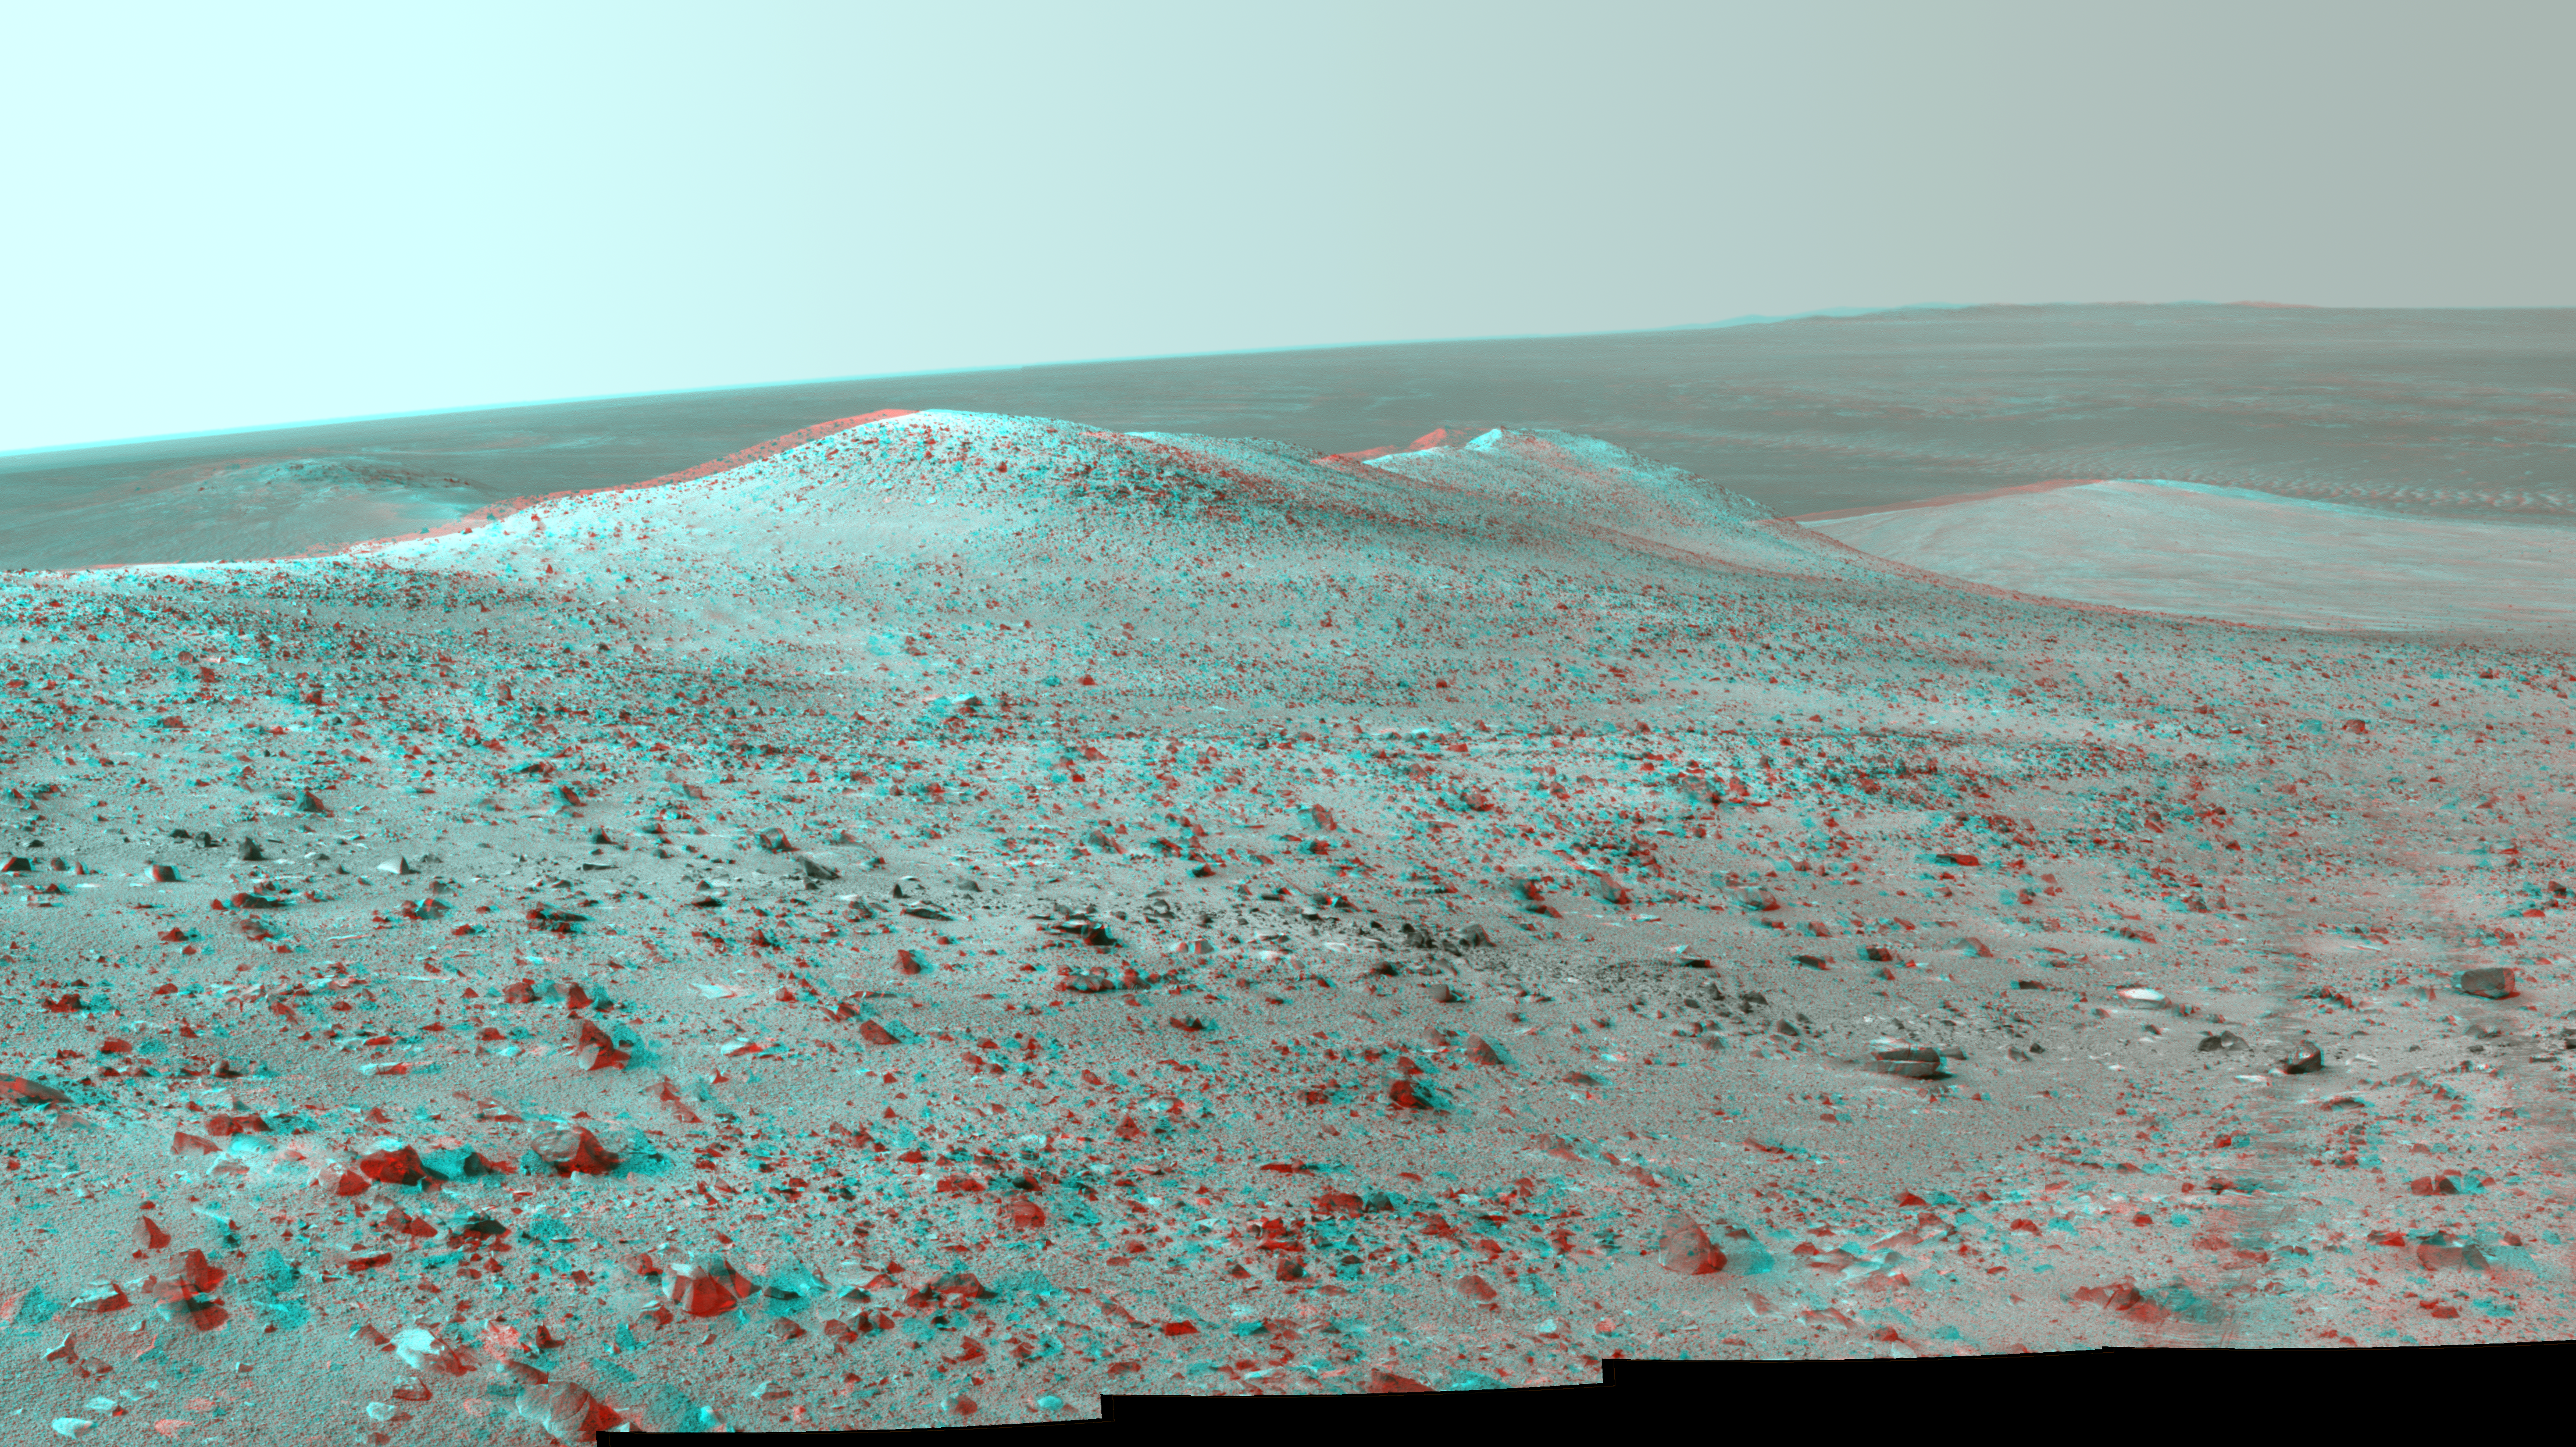

Opportunity’s Northward View of ‘Wdowiak Ridge’ (Stereo)

This stereo vista from NASA’s Mars Exploration Rover Opportunity shows “Wdowiak Ridge,” from left foreground to center, as part of a northward look with the rover’s tracks visible at right. The image combines views from the left eye and right eye of Opportunity’s panoramic camera (Pancam) to appear three-dimensional when seen through blue-red glasses with the red lens on the left.

Opportunity’s Pancam recorded the component images for this mosaic on Sept. 17, 2014, during the 3,786th Martian day, or sol, of Opportunity’s work on Mars.

The ridge stands prominently on the western rim of Endeavour crater, about 200 yards or meters west of the rim’s main crest line. Its informal name is a tribute to Opportunity science team member Thomas J. Wdowiak (1939-2013).

This panorama spans about 70 compass degrees from north-northwest on the left to east-northeast on the right. Wdowiak Ridge rises steeply about 40 feet from base to top. It extends about 500 feet (150 meters) in length. For scale, the distance between Opportunity’s parallel wheel tracks is about 3.3 feet (1 meter).

Wdowiak Ridge is visible from overhead in the map at http://mars.nasa.gov/mer/mission/tm-opportunity/images/MERB_Sol3798_1.jpg, from the northeastern end near the rover’s Sol 3751 location to Odyssey Crater near the rover’s Sol 3789 location.

JPL manages the Mars Exploration Rover Project for NASA’s Science Mission Directorate in Washington.

Credit: NASA/JPL-Caltech/Cornell Univ./Arizona State Univ.